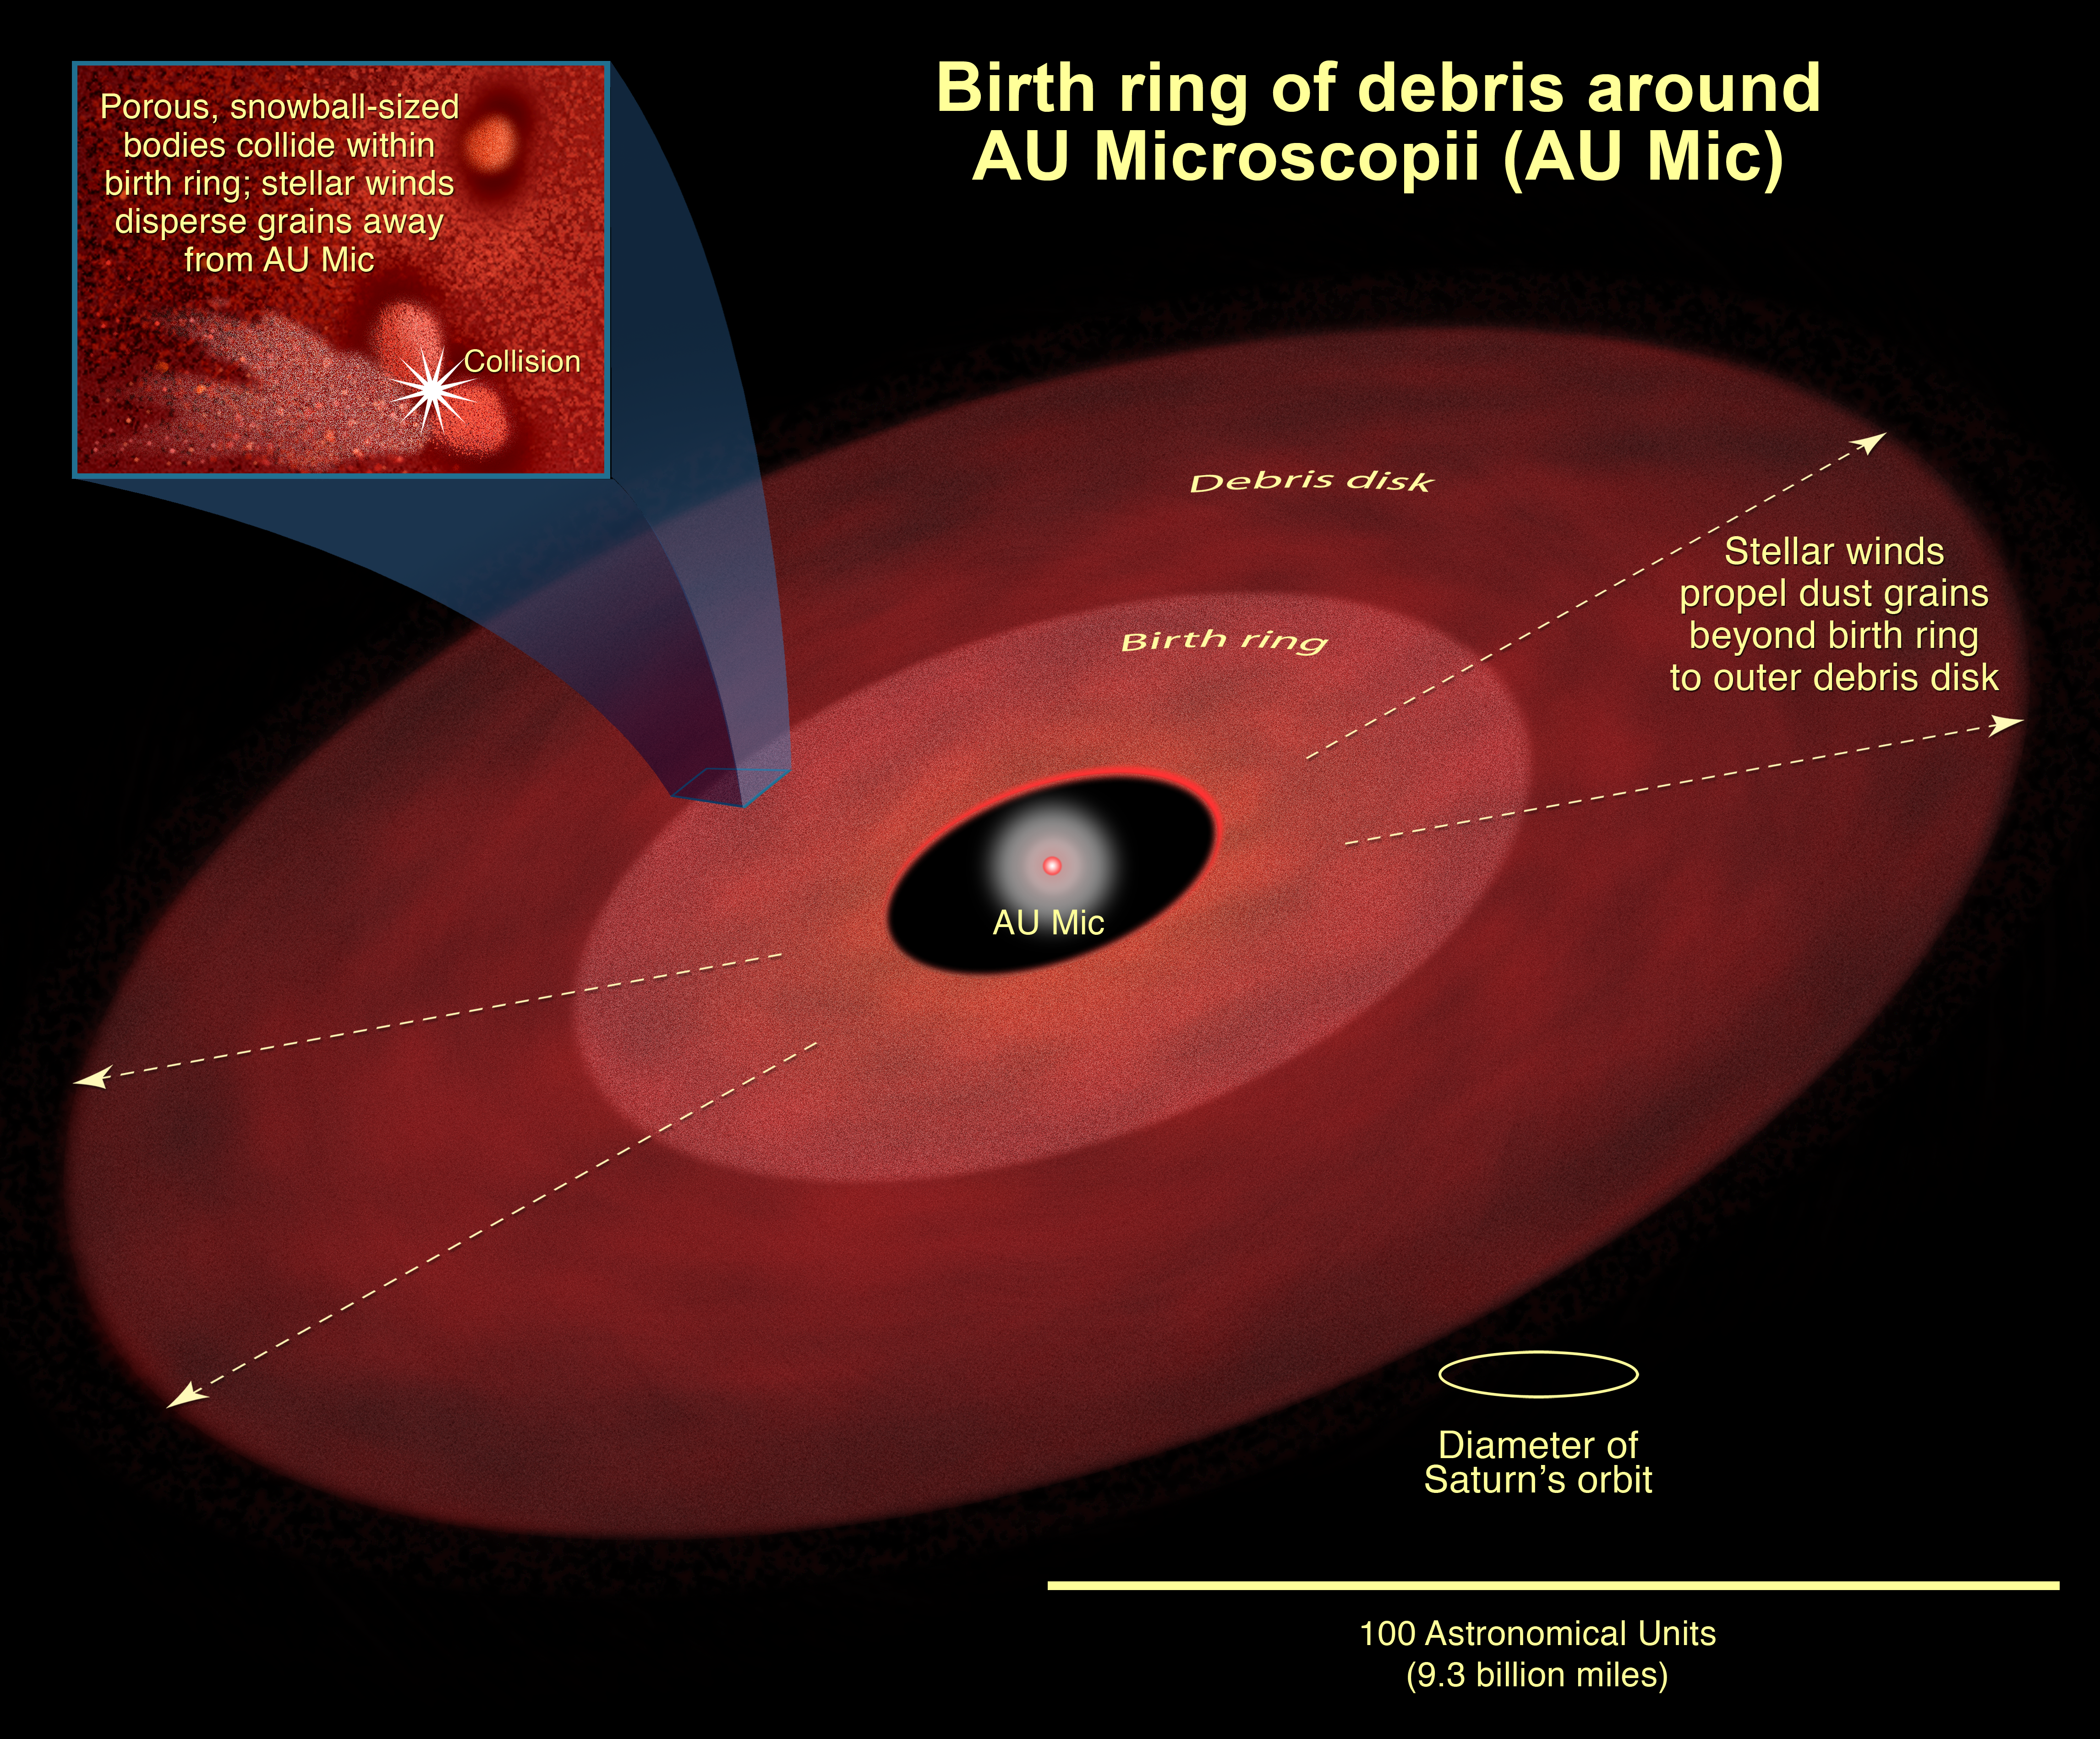

Birth Ring of Debris Around AU Microscopii (AU Mic)

This is an artist's concept of the birth ring of debris encircling the 12-million-year-old star AU Microscopii. Porous, snowball-sized bodies collide within the birth ring. Stellar winds disperse dust grains away from the star beyond the birth ring to the outer debris disk.

Credit: NASA, ESA, and A. Feild (STScI)